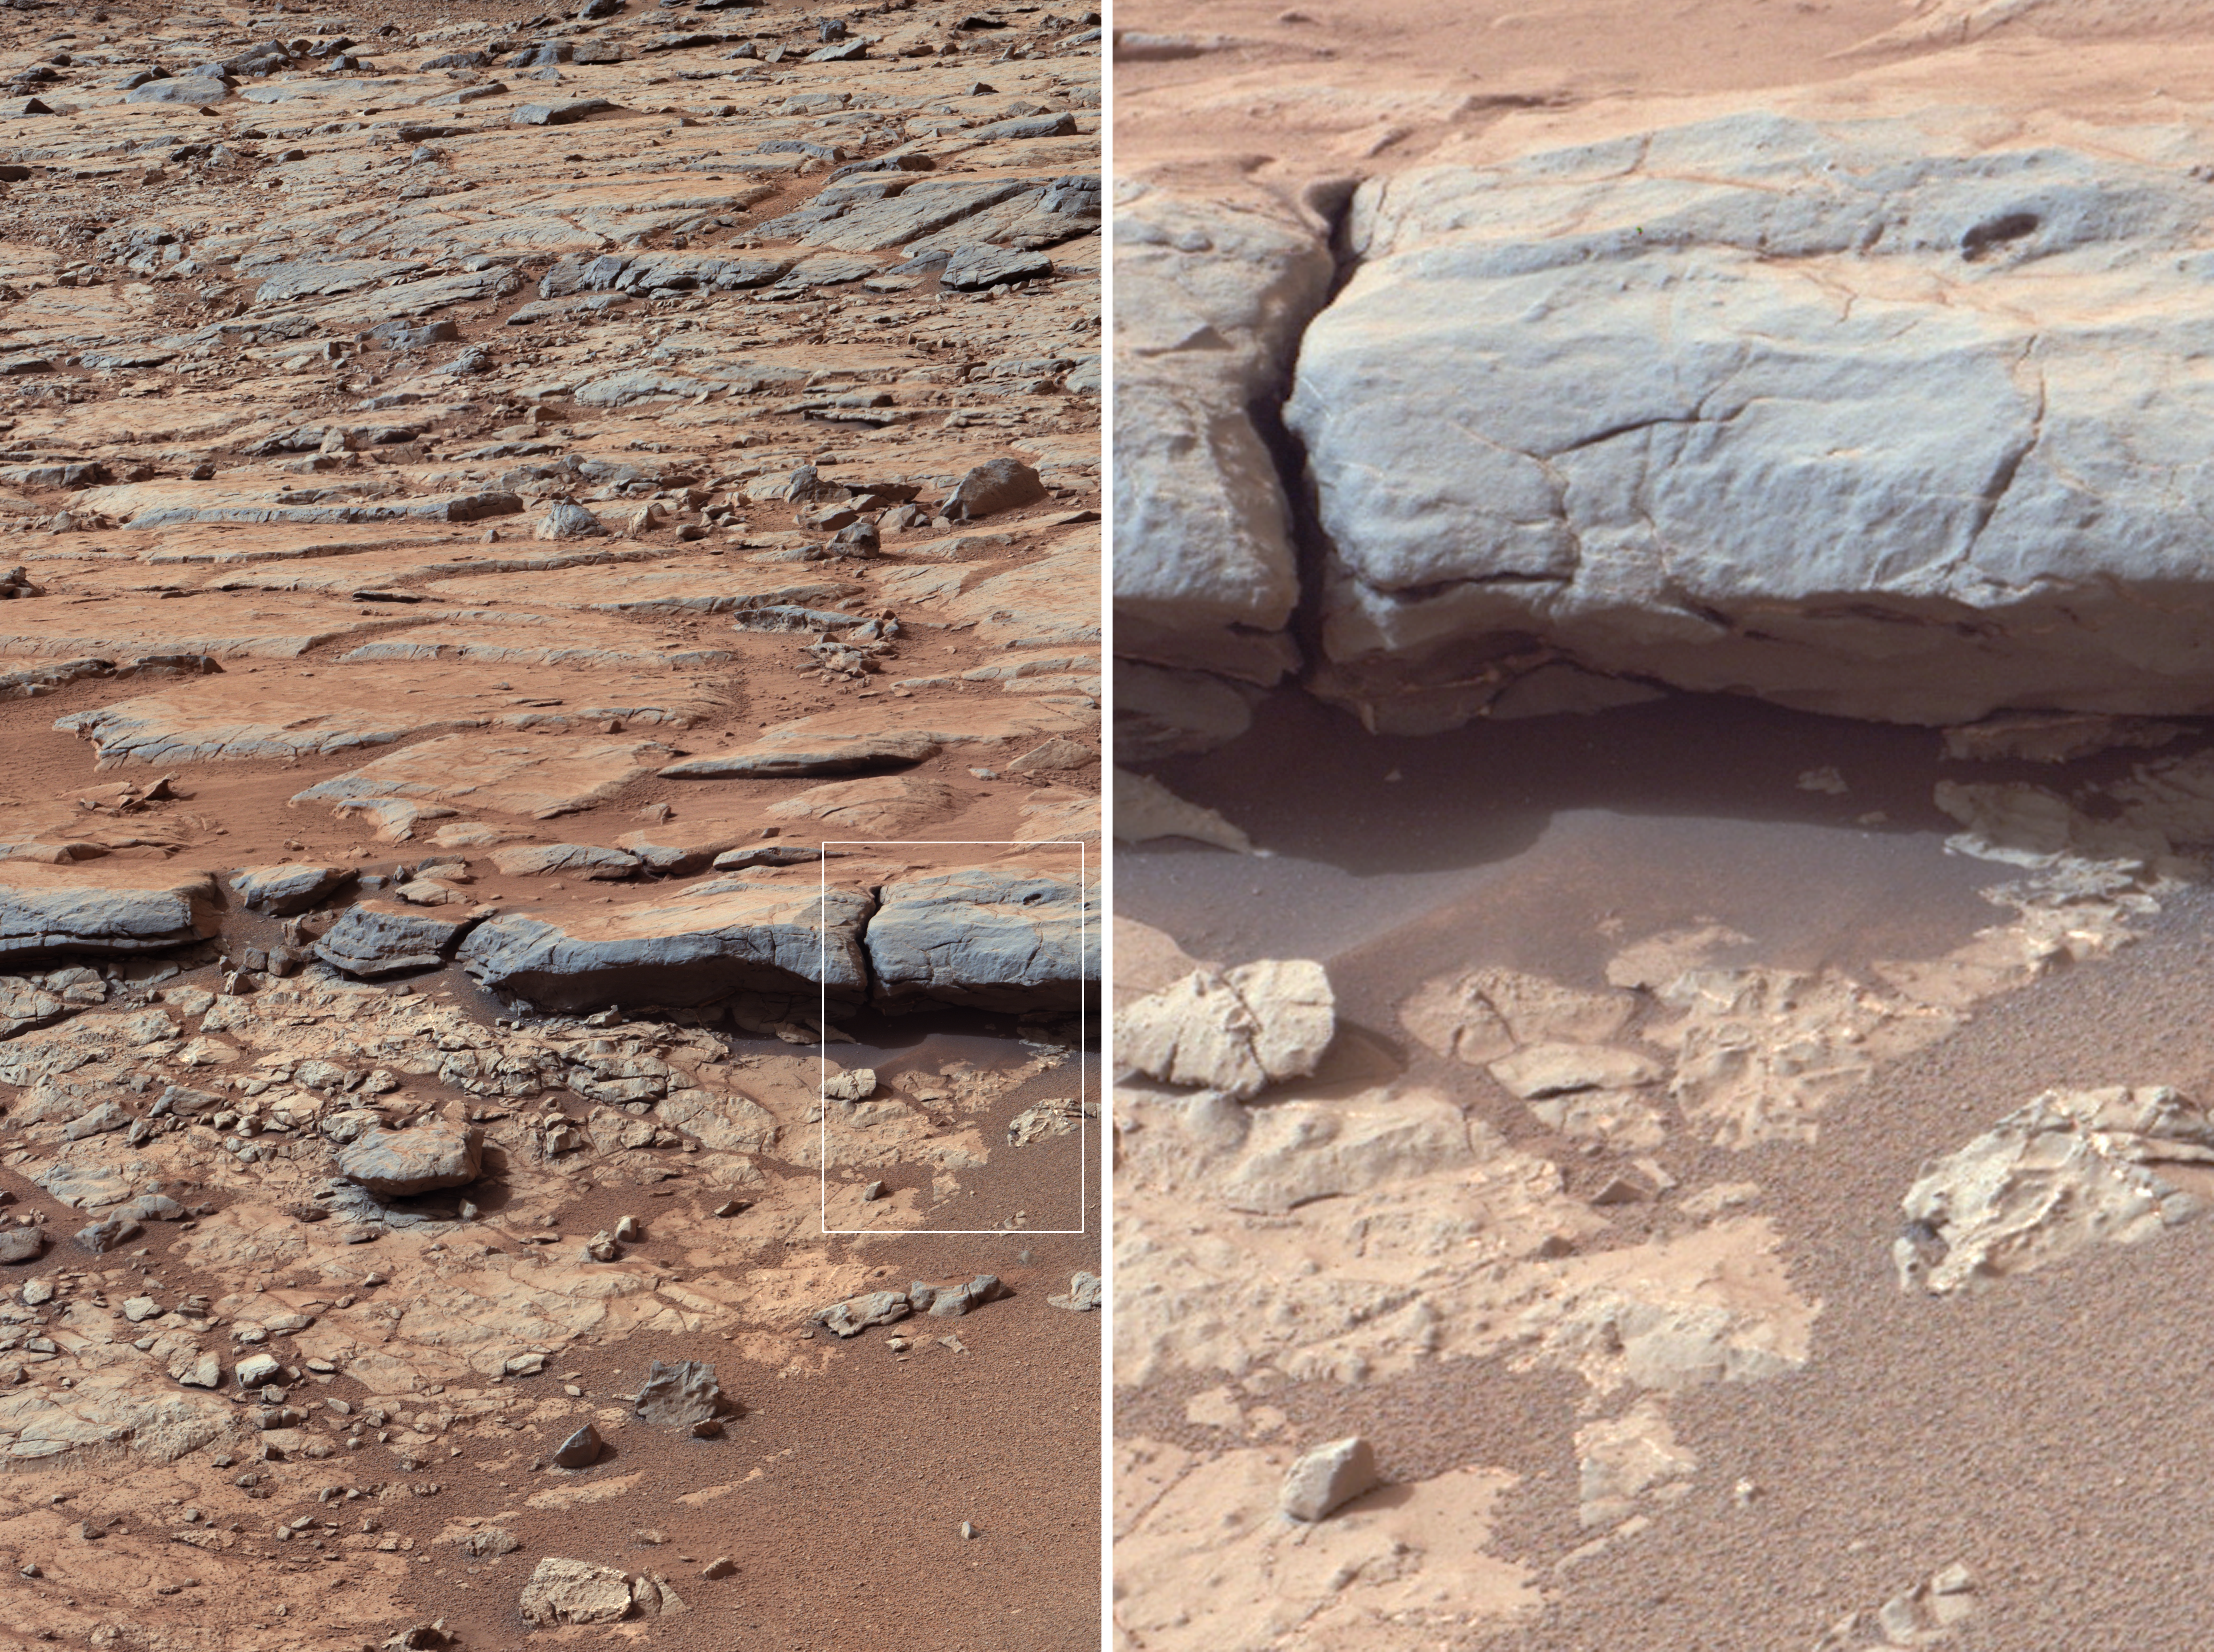

‘Yellowknife Bay’ Veins and Concretions

Annotated Image

The right Mast Camera (Mastcam) of NASA’s Curiosity Mars rover provided this view of the lower stratigraphy at “Yellowknife Bay” inside Gale Crater on Mars. The rectangle superimposed on the left image shows the location of the enlarged portion on the right. In the right image, white arrows point to veins (including some under the overhang), and black arrows point to concretions (small spherical concentrations of minerals). Both veins and concretions strongly suggest precipitation of minerals from water.

The scale bar in the left image is 50 centimeters (19.7 inches) long. The scale bar in the right image is 10 centimeters (3.9 inches) long.

Mastcam recorded this view in the morning of the 137th Martian day, or sol, of Curiosity’s surface operations (Dec. 24, 2012). The image has been white-balanced to show what the rocks would look like if they were on Earth.

Credit: NASA/JPL-Caltech/MSSS